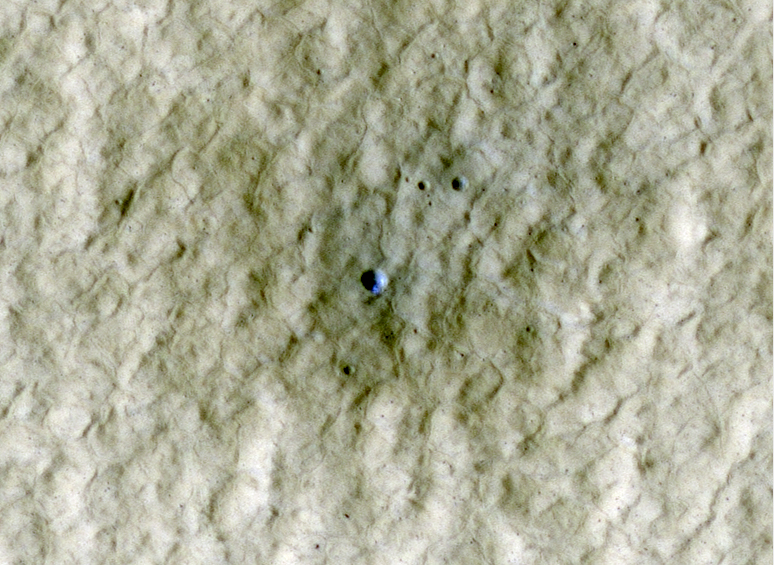

Exposed Ice in a Fresh Crater

At the center of this view of an area of mid-latitude northern Mars, a fresh crater about 6 meters (20 feet) in diameter holds an exposure of bright material, blue in this false-color image. The High-Resolution Imaging Science Experiment (HiRISE) camera on NASA’s Mars Reconnaissance Orbiter made this observation on June 20, 2010.

Previous HiRISE images of fresh craters in the middle to high northern latitudes show exposed water ice on the poleward-facing slopes (see: http://www.nasa.gov/mission_pages/MRO/news/mro-20090924r.html). Here is another example. This crater formed sometime between April 2004 and January 2010, as determined from before-and-after images acquired by the Thermal Emission Imaging System camera on NASA’s Mars Odyssey orbiter and the Context Camera on the Mars Reconnaissance Orbiter. This HiRISE image was acquired in northern Mars’ early summer, when frost at this latitude is not expected. Scientists propose that the bright material at the crater is subsurface ice exposed by the impact that excavated the crater.

This image spans a distance of about 170 meters (about 560 feet) and is presented in false color, which aids in distinguishing among surface materials and textures. It is a portion of the HiRISE observation catalogued as ESP_018273_2245, of an area at 44 degrees north latitude, 180 degrees east longitude.

NASA’s Jet Propulsion Laboratory, a division of the California Institute of Technology in Pasadena, Calif., manages the Mars Reconnaissance Orbiter for NASA’s Science Mission Directorate, Washington. Lockheed Martin Space Systems, Denver, built the spacecraft. The High Resolution Imaging Science Experiment is operated by the University of Arizona, Tucson, and the instrument was built by Ball Aerospace & Technologies Corp., Boulder, Colo.

Credit: NASA/JPL-Caltech/University of Arizona